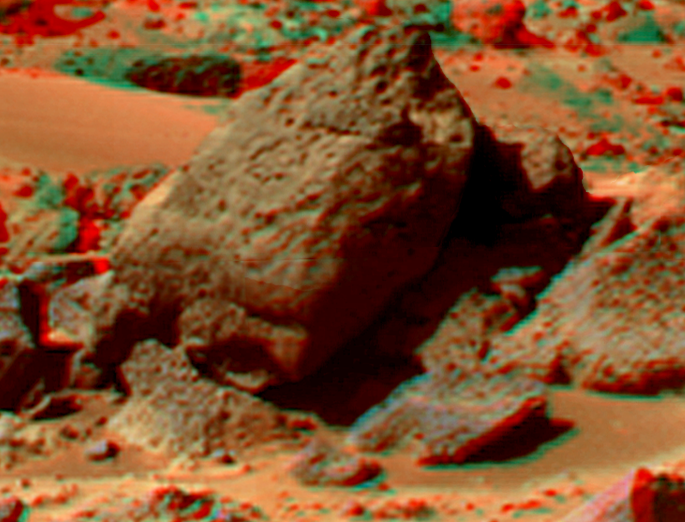

Shark in Super Resolution from Super Panorama

This view of “Shark” was produced by combining the “Super Panorama” frames from the IMP camera. Super resolution was applied to help to address questions about the texture of this rock and what it might tell us about its mode of origin.

The composite color frames that make up this anaglyph were produced for both the right and left eye of the IMP. These composites consist of 7 frames in the right eye and 8 frames in the left eye, taken with different color filters that were enlarged by 500% and then co-added using Adobe Photoshop to produce, in effect, a super-resolution panchromatic frame that is sharper than an individual frame would be. These panchromatic frames were then colorized with the red, green, and blue filtered images from the same sequence. The color balance was adjusted to approximate the true color of Mars.

The anaglyph view was produced by combining the left with the right eye color composite frames by assigning the left eye composite view to the red color plane and the right eye composite view to the green and blue color planes (cyan), to produce a stereo anaglyph mosaic. This mosaic can be viewed in 3-D on your computer monitor or in color print form by wearing red-blue 3-D glasses.

Mars Pathfinder is the second in NASA’s Discovery program of low-cost spacecraft with highly focused science goals. The Jet Propulsion Laboratory, Pasadena, CA, developed and manages the Mars Pathfinder mission for NASA’s Office of Space Science, Washington, D.C. JPL is a division of the California Institute of Technology (Caltech).

The left eye and right eye panoramas from which this anaglyph was created is available at
PIA02405 andPIA02406.

Photojournal note: Sojourner spent 83 days of a planned seven-day mission exploring the Martian terrain, acquiring images, and taking chemical, atmospheric and other measurements. The final data transmission received from Pathfinder was at 10:23 UTC on September 27, 1997. Although mission managers tried to restore full communications during the following five months, the successful mission was terminated on March 10, 1998.

Credit: NASA/JPL